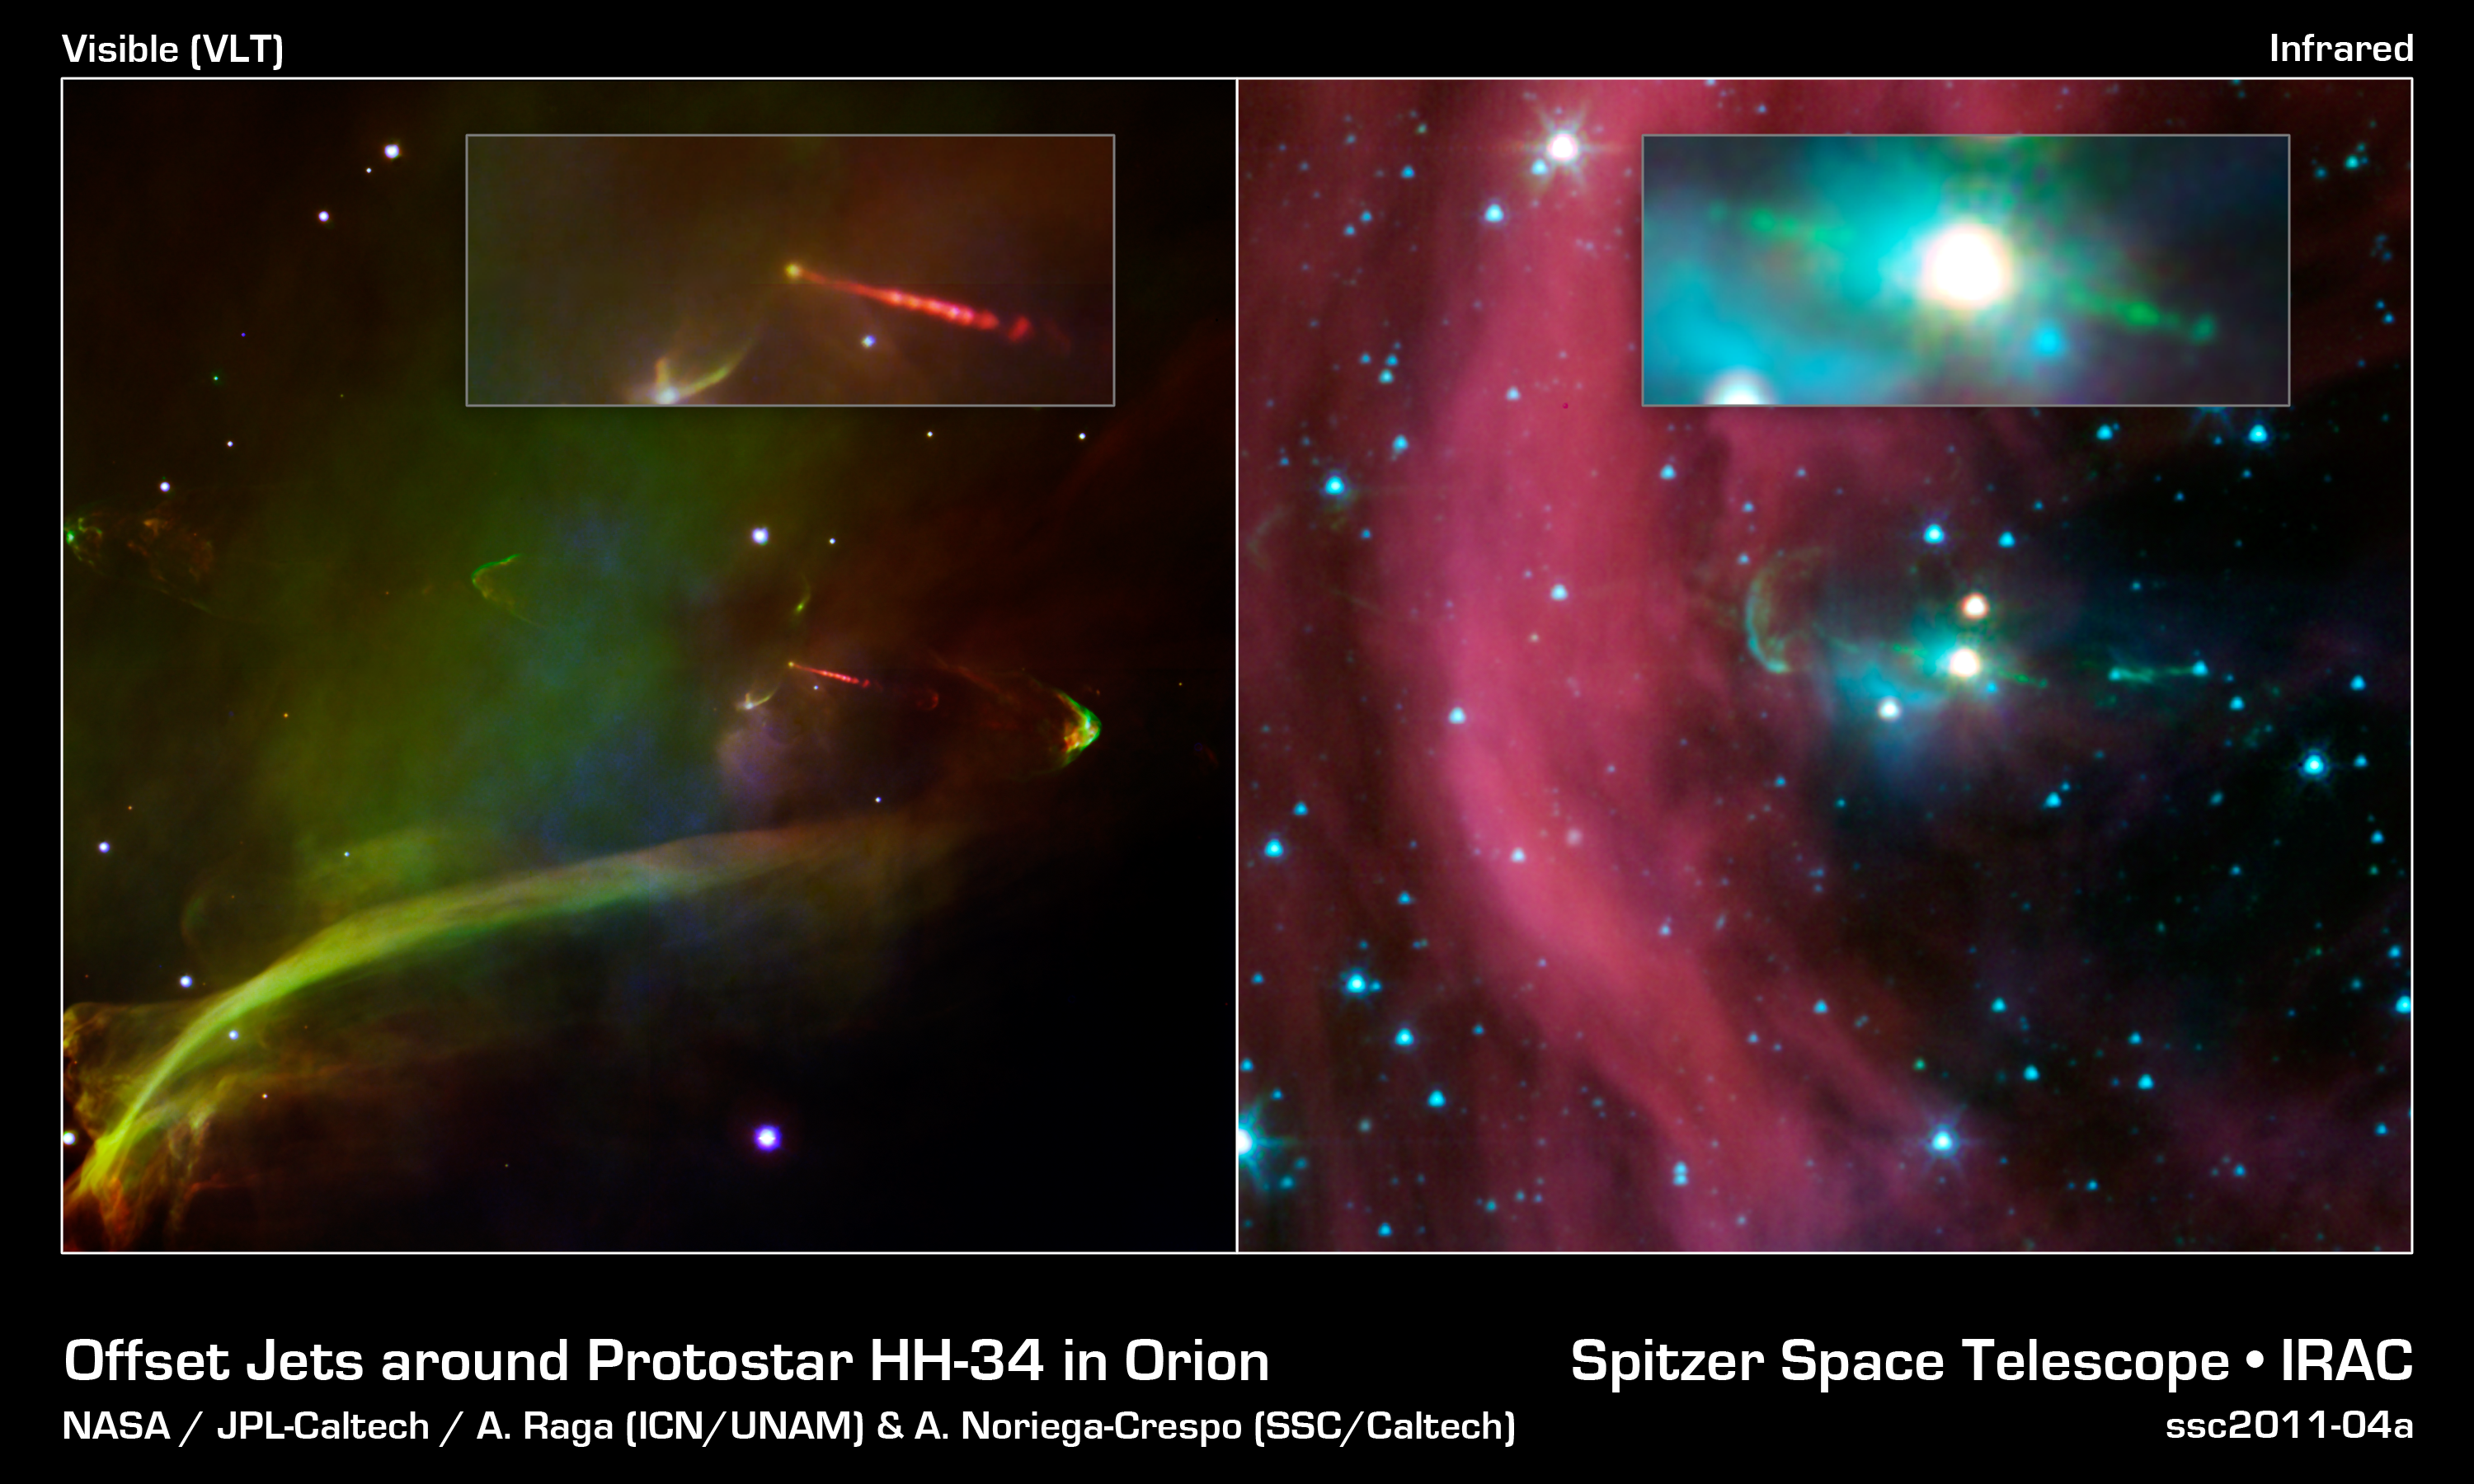

Undercover Jet Exposed

This image layout shows two views of the same baby star -- at left is a visible-light image, and at right is an infrared image from NASA's Spitzer Space Telescope. Spitzer's view shows that this star has a second, identical jet shooting off in the opposite direction of the first. Both jets are seen in green in the Spitzer image, emanating from the fuzzy white star. Only one jet can be seen in the visible image in red.

The second jet is buried behind a dark cloud, and thus cannot be seen in visible-light images. Spitzer's infrared vision was able to show the jet in detail for the first time. Infrared light can penetrate dusty, dense clouds.

The Spitzer image shows that both of the twin jets, in a system called Herbig-Haro 34, are made up of identical knots of gas and dust, ejected one after another from the area around the star. By studying the spacing of these knots, and knowing the speed of the jets from previous studies, astronomers were able to determine that the visible jet (to the right of the star) punches its material out 4.5 years later than the counter-jet.

The new data also reveal that the area from which the jets originate is contained within a sphere around the star, with a radius of 3 astronomical units. An astronomical unit is the distance between Earth and the sun. Previous studies estimated that the maximum size of this jet-making zone was 10 times larger.

The wispy material in both views is gas and dust. Also, in both views, arc-shaped bow shocks can be seen at the ends of the twin jets. The shocks consist of compressed material in front of the jets.

The Herbig-Haro 34 jets are located at approximately 1,400 light-years away in the Orion constellation.

Credit: NASA / JPL-Caltech / A. Raga (ICN/UNAM) & A. Noriega-Crespo (SSC/Caltech)